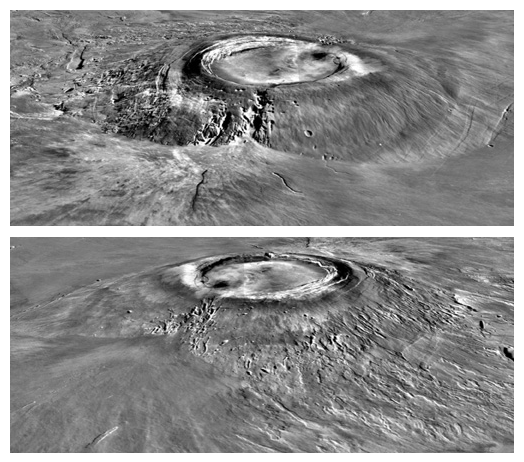

Major Martian Volcanoes from MOLA – Arsia Mons

Two views of Arsia Mons, the southern most of the Tharsis montes, shown as topography draped over a Viking image mosaic. MOLA topography clearly shows the caldera structure and the flank massive breakout that produced a major side lobe. The vertical exaggeration is 10:1.

Credit: NASA/MOLA Science Team